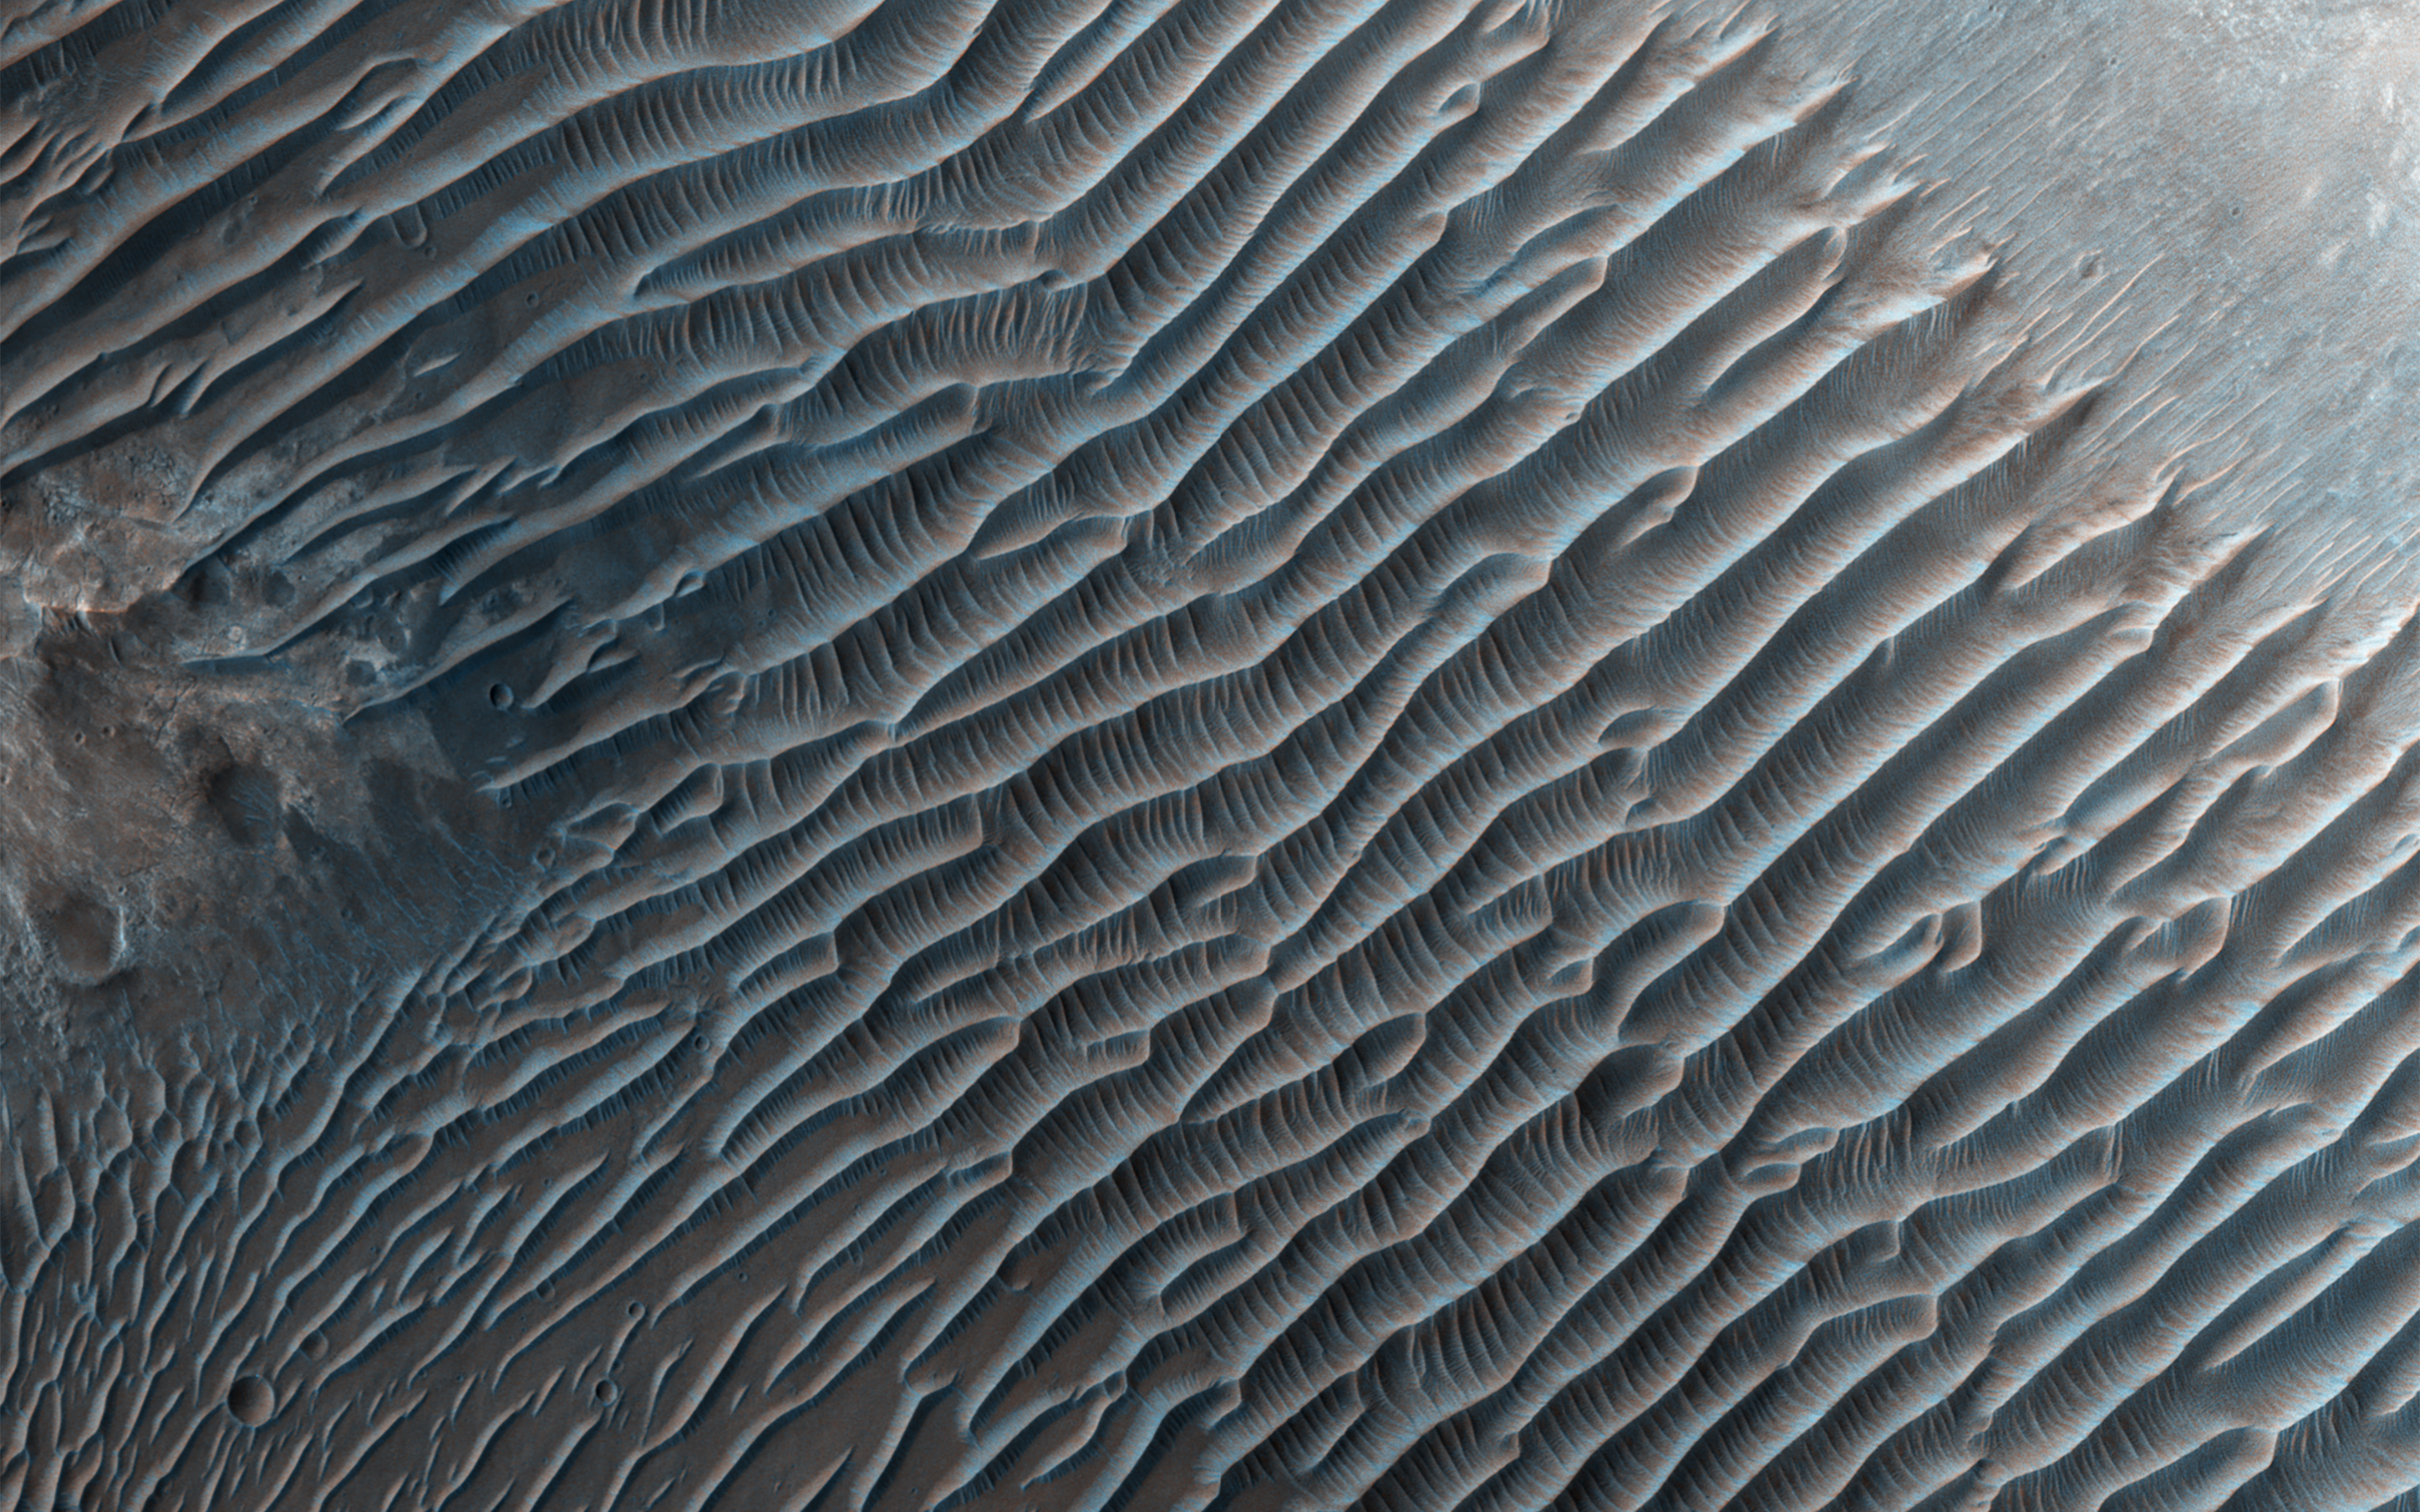

Erosion of the Edge of the South Polar Layered Deposits

This image from NASA’s Mars Reconnaissance Orbiter shows small ripples, about 10 meters apart, located in Her Desher Vallis. Her Desher is a small channel that shows evidence of phyllosilicates — silicates with a sheet-like structure, such as clay minerals.

Much larger images of this area show that Her Desher Vallis appears isolated, with no obvious connections to craters or larger valleys. Her Desher, the ancient Egyptian name for Mars, translates to “the Red One.”

This is a stereo pair with ESP_013771_1550.

The map is projected here at a scale of 50 centimeters (19.7 inches) per pixel. [The original image scale is 55.8 centimeters (21.9 inches) per pixel (with 2 x 2 binning); objects on the order of 167 centimeters (65.7 inches) across are resolved. North is up.

The University of Arizona, Tucson, operates HiRISE, which was built by Ball Aerospace & Technologies Corp., Boulder, Colo. NASA’s Jet Propulsion Laboratory, a division of Caltech in Pasadena, California, manages the Mars Reconnaissance Orbiter Project for NASA’s Science Mission Directorate, Washington.

Credit: NASA/JPL-Caltech/Univ. of Arizona